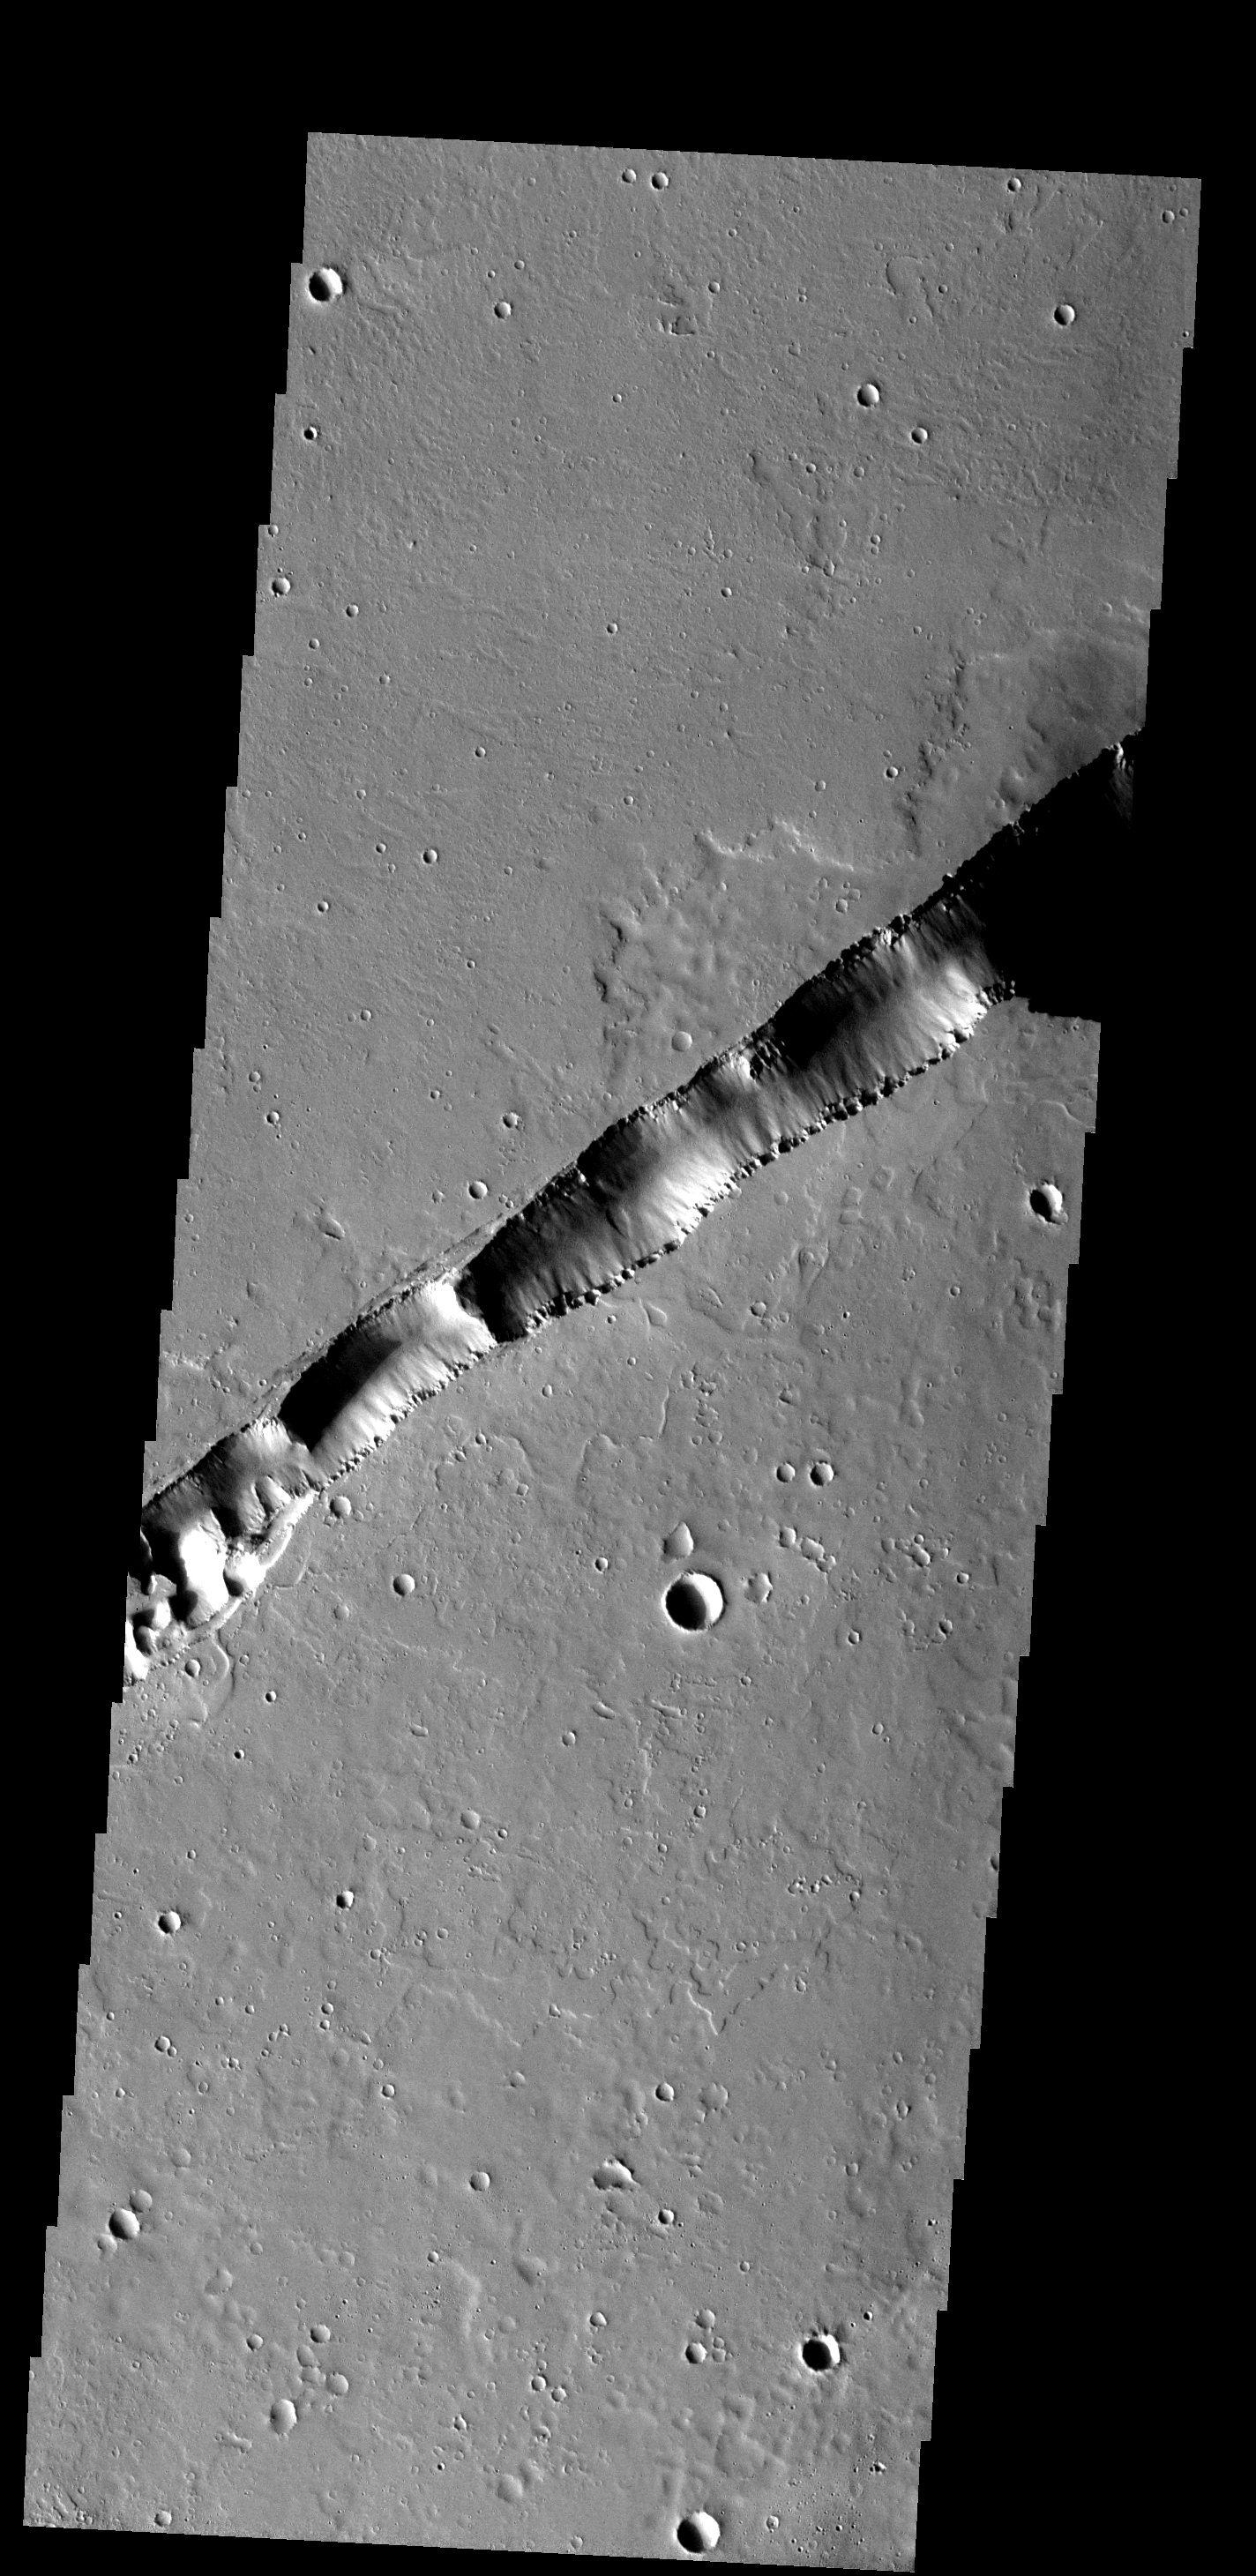

Big Fracture

This large fracture occurs on the lava flows of Ceraunius Tholus.

Image information: VIS instrument. Latitude 23.1N, Longitude 267.1E. 19 meter/pixel resolution.

Please see the THEMIS Data Citation Note for details on crediting THEMIS images.

Note: this THEMIS visual image has not been radiometrically nor geometrically calibrated for this preliminary release. An empirical correction has been performed to remove instrumental effects. A linear shift has been applied in the cross-track and down-track direction to approximate spacecraft and planetary motion. Fully calibrated and geometrically projected images will be released through the Planetary Data System in accordance with Project policies at a later time.

NASA’s Jet Propulsion Laboratory manages the 2001 Mars Odyssey mission for NASA’s Office of Space Science, Washington, D.C. The Thermal Emission Imaging System (THEMIS) was developed by Arizona State University, Tempe, in collaboration with Raytheon Santa Barbara Remote Sensing. The THEMIS investigation is led by Dr. Philip Christensen at Arizona State University. Lockheed Martin Astronautics, Denver, is the prime contractor for the Odyssey project, and developed and built the orbiter. Mission operations are conducted jointly from Lockheed Martin and from JPL, a division of the California Institute of Technology in Pasadena.

Credit: NASA/JPL/ASU